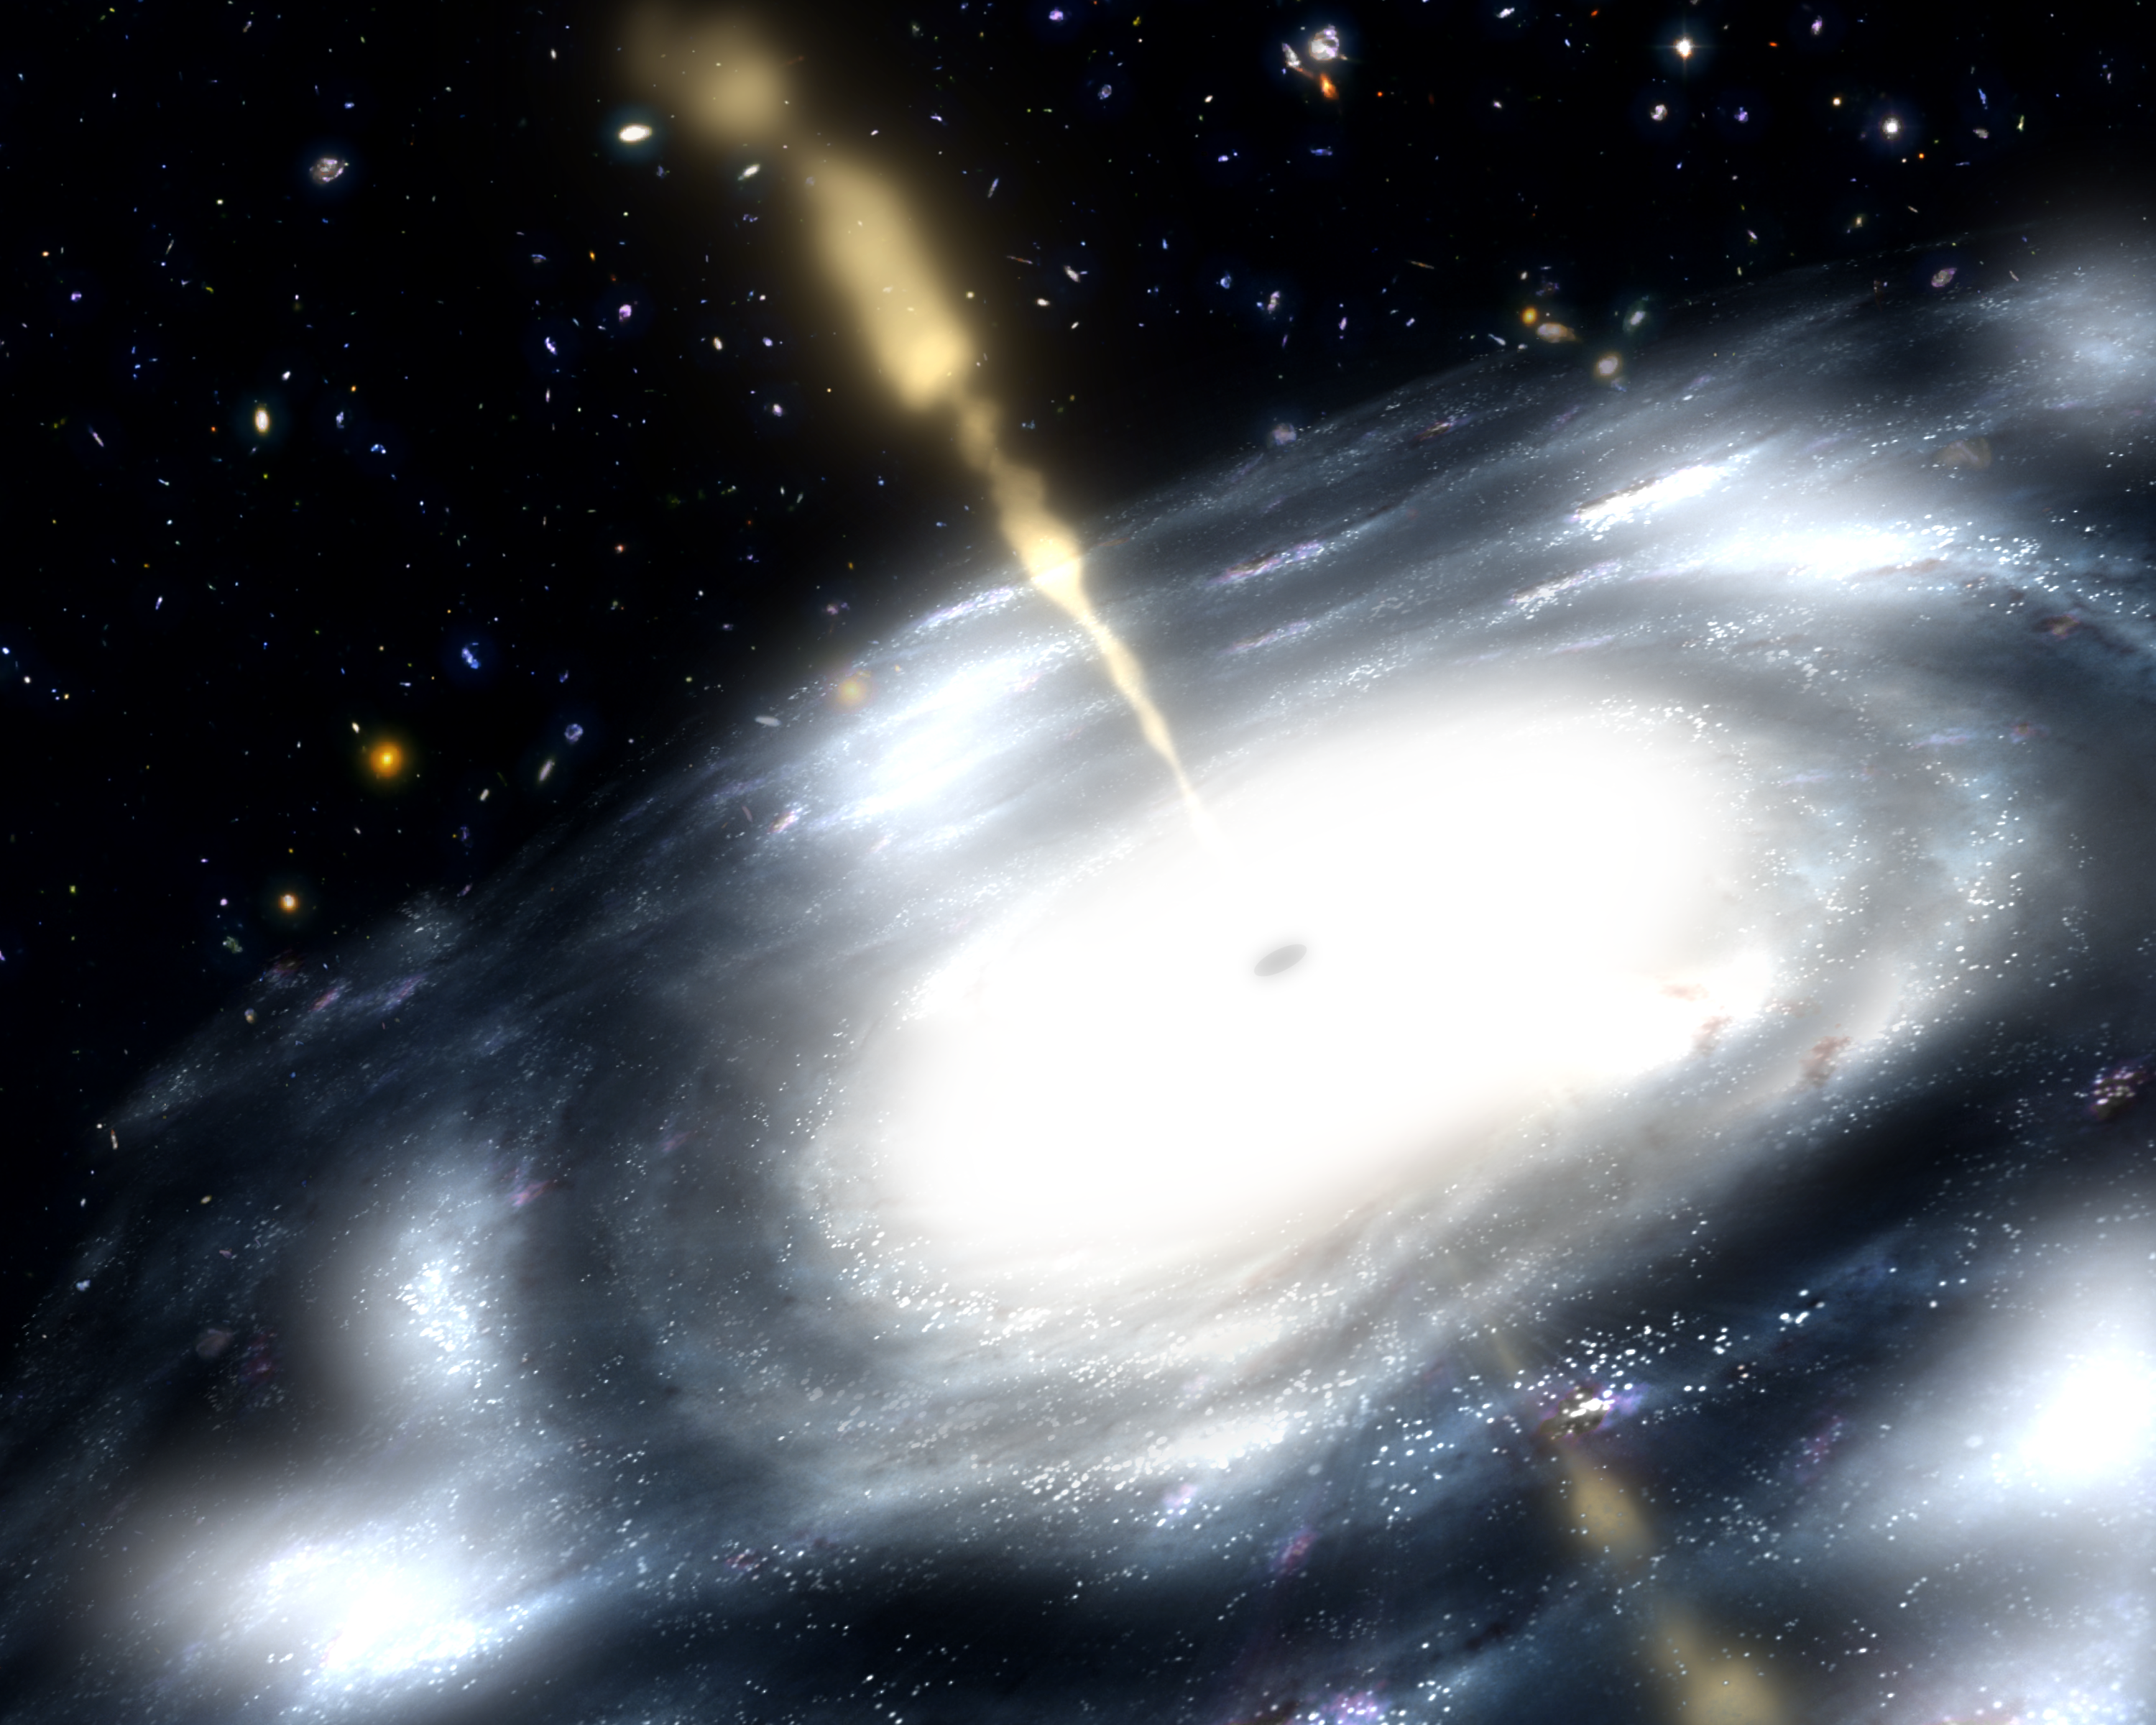

Inner Turmoil of Growing Galaxies

This artist's rendition illustrates a rare galaxy that is extremely dusty, and produces radio jets. Scientists suspect that these galaxies are created when two smaller galaxies merge.

A few billion years after the Big Bang, astronomers suspect that small galaxies across the Universe regularly collided forcing the gas, dust, stars, and black holes within them to unite. The clashing of galactic gases was so powerful it ignited star formation, while fusing central black holes developed an insatiable appetite for gas and dust. With stellar nurseries and black holes hungry for galactic gas, a struggle ensued.

Scientists say this struggle for resources is relatively short-lived, lasting only 10 to 100 million years. Eventually, much of the gas will be pushed out of the galaxy by the powerful winds of newborn stars, stars going supernovae (dying in a cataclysmic explosion), or radio jets shooting out of central supermassive black holes. The removal of gas will stunt the growth of black holes by "starving'' them, and quench star formation.

They believe that these early merging structures eventually grew into some of the most massive galaxies in the Universe.

Credit: NASA/JPL-Caltech/ T. Pyle (SSC)